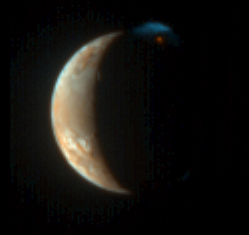

A Burst of Color

New Horizons captured this unique view of Jupiter’s moon Io with its color camera — the Multispectral Visible Imaging Camera (MVIC) — at 00:25 UT on March 1, 2007, from a range of 2.3 million kilometers (1.4 million miles). The image is centered at Io coordinates 4 degrees south, 162 degrees west, and was taken shortly before the complementary Long Range Reconnaissance Imager (LORRI) photo of Io released on March 13 (see PIA09250), which had higher resolution but was not in color.

As in the LORRI picture, this processed image shows the nighttime glow of the Tvashtar volcano and its plume rising 330 kilometers (200 miles) into sunlight above Io’s north pole. However, the MVIC picture reveals the intense red of the glowing lava at the plume source and the contrasting blue of the fine dust particles in the plume (similar to the bluish color of smoke), as well as more subtle colors on Io’s sunlit crescent. The lower parts of the plume in Io’s shadow, lit only by the much fainter light from Jupiter, are almost invisible in this rendition. Contrast has been reduced to show the large range of brightness between the plume and Io’s disk.

A component of the Ralph imaging instrument, MVIC has three broadband color filters: blue (480 nanometers), red (620 nm) and infrared (850 nm); as well as a narrow methane filter (890 nm). Because the camera was designed for the dim illumination at Pluto, not the much brighter sunlight at Jupiter, the red and infrared filters are overexposed on Io’s dayside. This image is therefore composed from the blue and methane filters only, and the colors shown are only approximations to those that the eye would see. Nevertheless, the human eye would easily see the red color of the volcano and the blue color of the plume.

Credit: NASA/Johns Hopkins University Applied Physics Laboratory/Southwest Research Institute